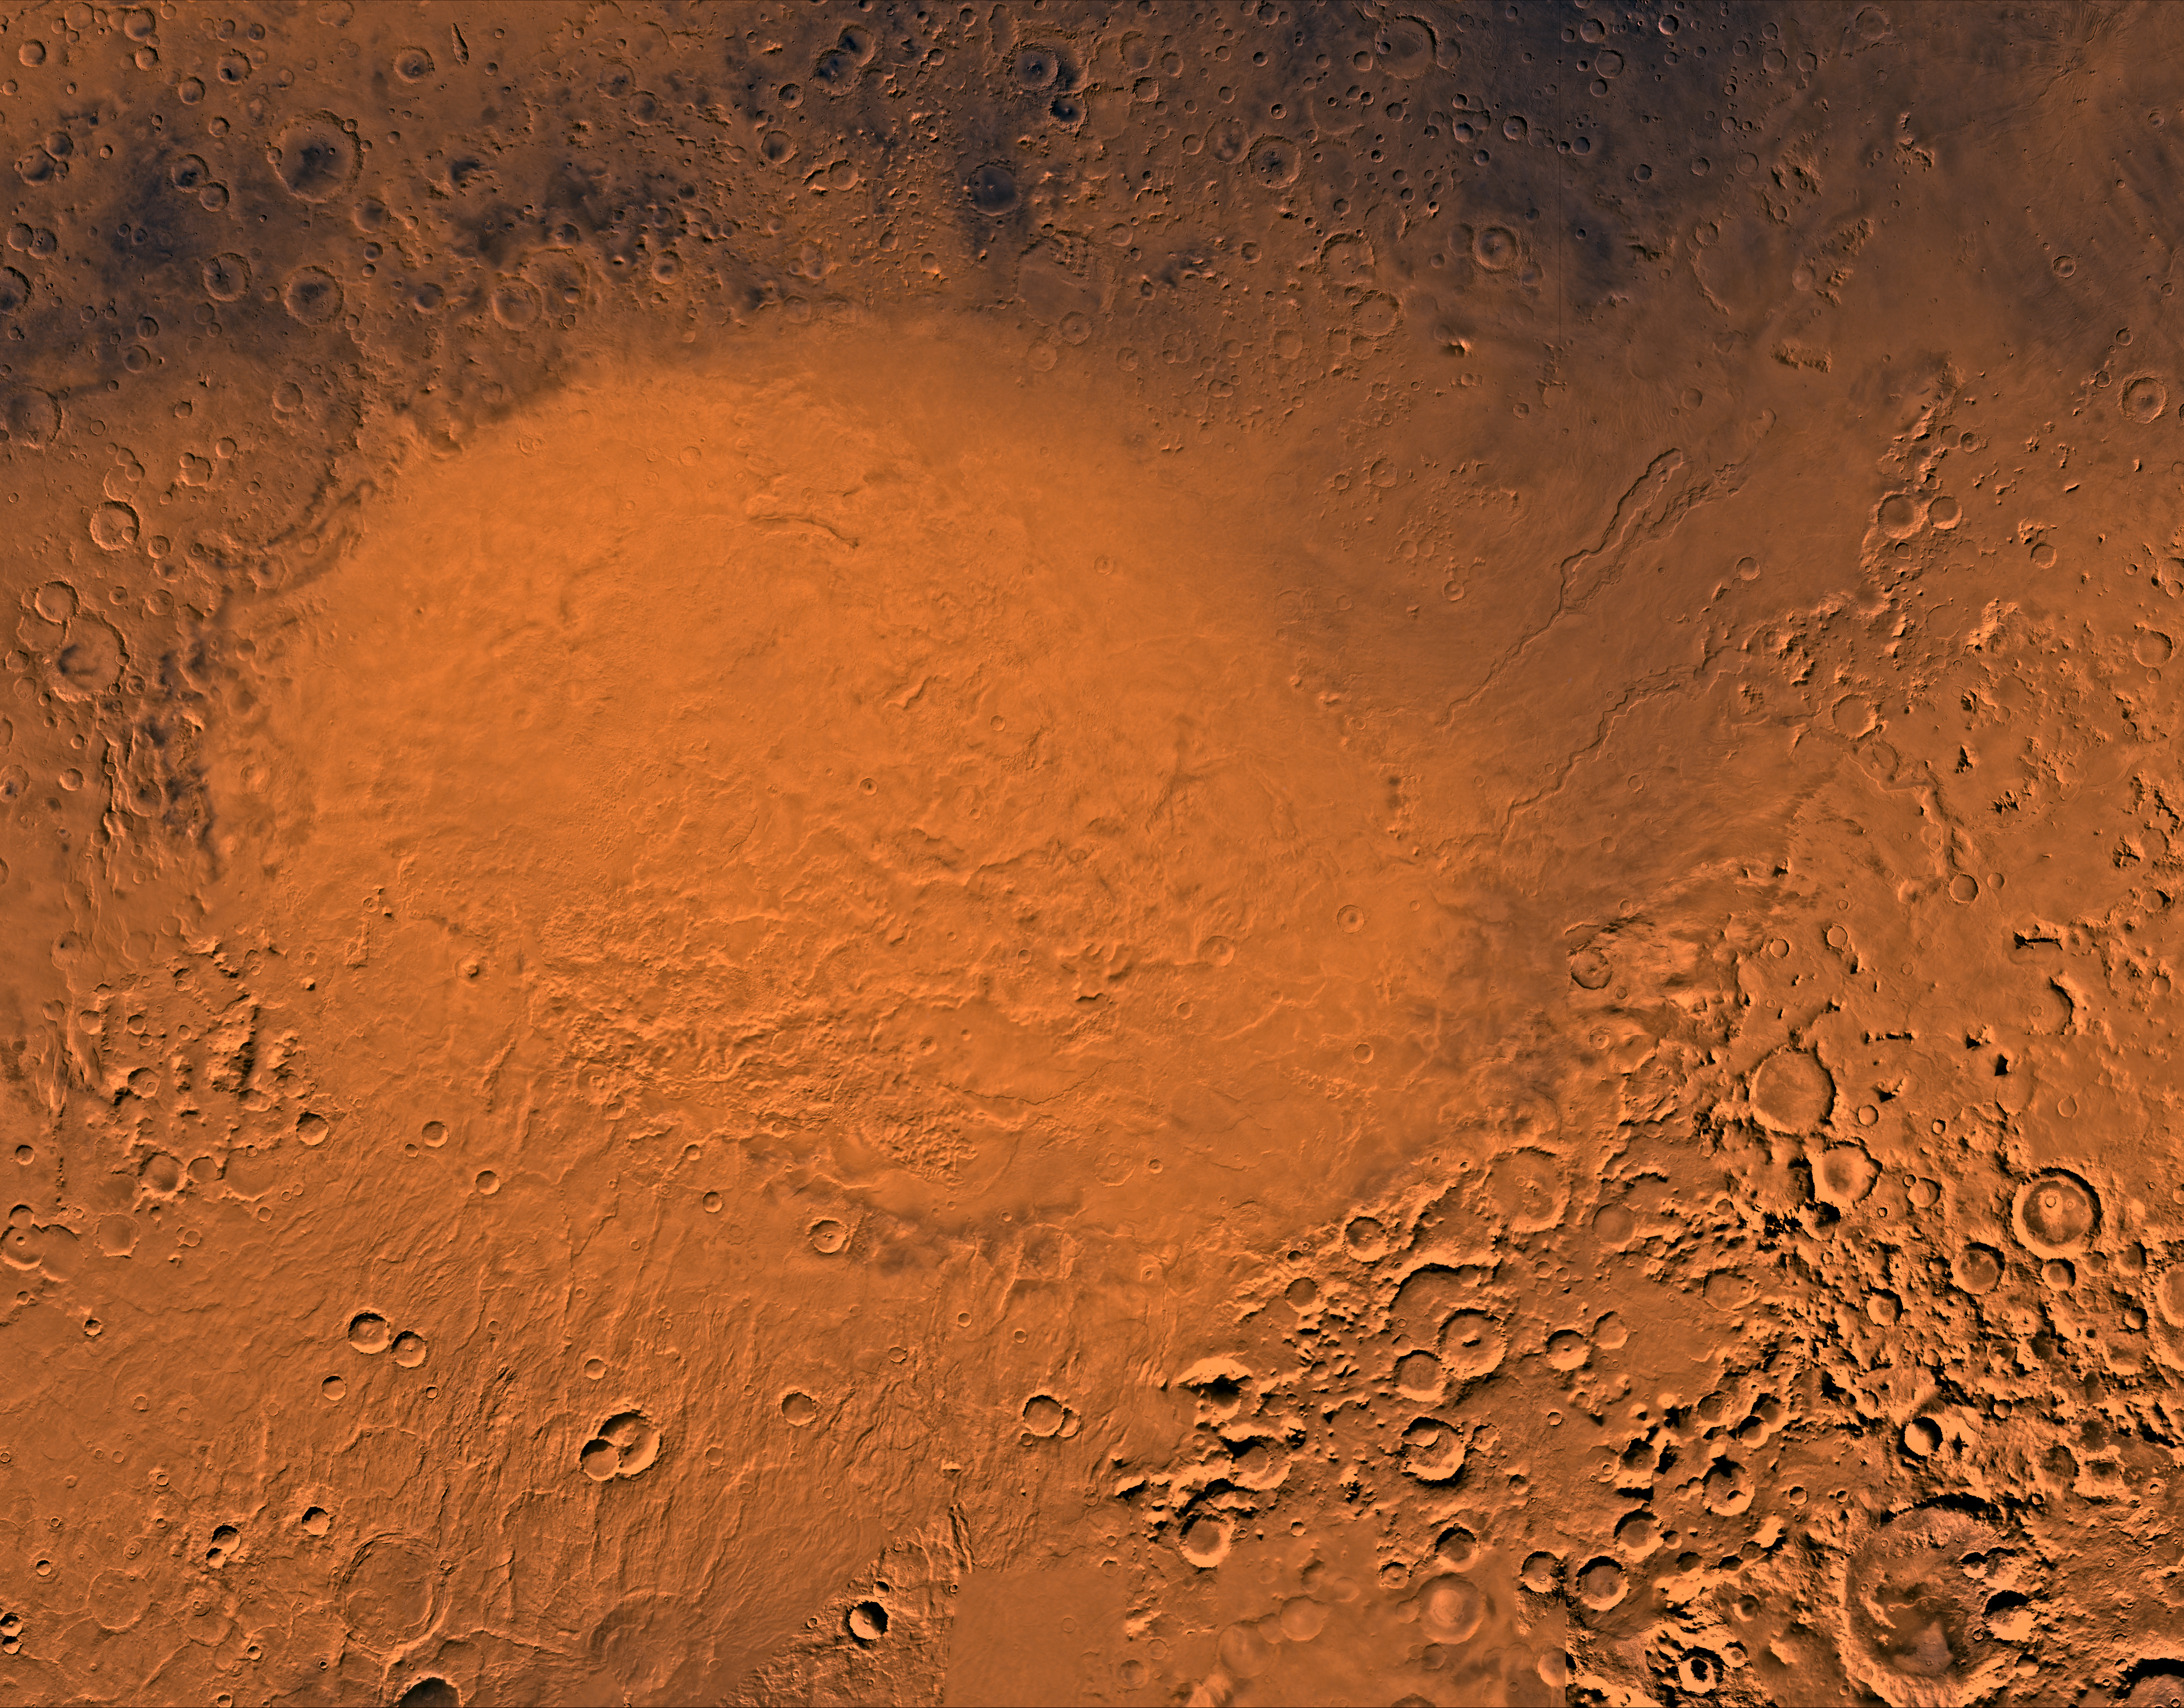

Hellas Planitia

A color image of the Hellas Planitia region of Mars; north toward top. The scene shows the Hellas plain within the 1,800- km-diameter Hellas basin, an ancient impact basin (and the largest basin on Mars) formed when a large projectile (asteroid, comet, meteor) hit the surface.

This image is a composite of Viking medium-resolution images in black and white and low-resolution images in color. The image extends from latitude 60 degrees S. to 20 degrees S. and from longitude 250 degrees to 320 degrees. Mercator projection is used between latitudes 20 degrees S. and 30 degrees S.; Lambert projection is used below latitude 30 degrees S.

The exact diameter of the ancient Hellas basin is difficult to determine because large portions of the rim are missing to the northeast and southwest. In addition several large patera or low volcanoes (Tyrrhena, Hadriaca, Amphitrites) occur along or near the rim and their flows have partially buried the older impact deposits. Outside the rim are several large, arcuate, inward-facing escarpments which could be remnants of multiple rings. The plains of Hellas are very complex; fluvial channels drain into the basin and the plains have been described as being a mixture of fluvial, lacustrine, glacial, eolian, and volcanic deposits. Frequent dust storms occur within the basin.

Credit: NASA/JPL/USGS